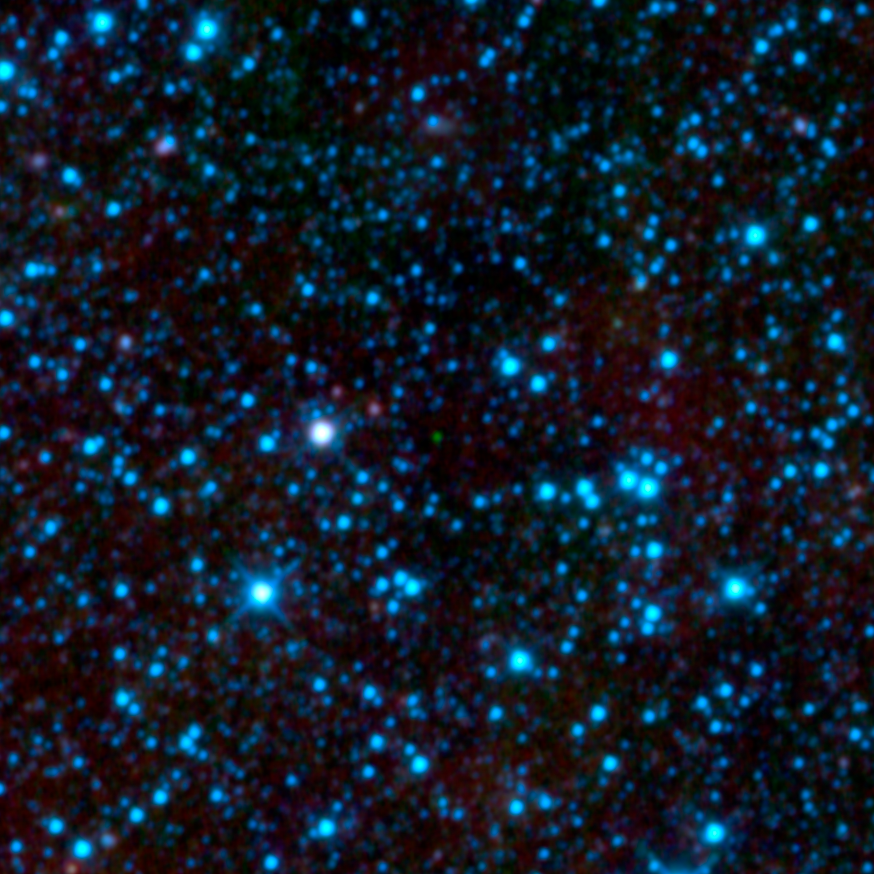

Reigning Title-Holder for Coldest Brown Dwarf

Figure 1

NASA’s Wide-field Infrared Survey Explorer, or WISE, has uncovered the coldest brown dwarf known so far (green dot in very center of this infrared image). Called WISE 1828+2650, this chilly star-like body isn’t even as warm as a human body, at less than about 80 degrees Fahrenheit (25 degrees Celsius). Like other brown dwarfs, it began life like a star, collapsing under its own weight into a dense ball of gas. But, unlike a star, it didn’t have enough mass to fuse atoms at its core, and shine steadily with starlight. Instead, it has continued to cool and fade since its birth, and now gives off only a feeble amount of infrared light. WISE’s highly sensitive infrared detectors were able to catch the glow of this object during its all-sky scan, which lasted from Jan. 2010 to Feb. 2011.

WISE 1828+2650 is located in the constellation Lyra. The blue dots are a mix of stars and galaxies.

This view shows three of WISE’s four infrared channels, color-coded blue, green and red, with blue showing the shortest infrared wavelengths and red, the longest.

JPL manages the Wide-field Infrared Survey Explorer for NASA’s Science Mission Directorate, Washington. The principal investigator, Edward Wright, is at UCLA. The mission was competitively selected under NASA’s Explorers Program managed by the Goddard Space Flight Center, Greenbelt, Md. The science instrument was built by the Space Dynamics Laboratory, Logan, Utah, and the spacecraft was built by Ball Aerospace & Technologies Corp., Boulder, Colo. Science operations and data processing take place at the Infrared Processing and Analysis Center at the California Institute of Technology in Pasadena. Caltech manages JPL for NASA.

Credit: NASA/JPL-Caltech/UCLA